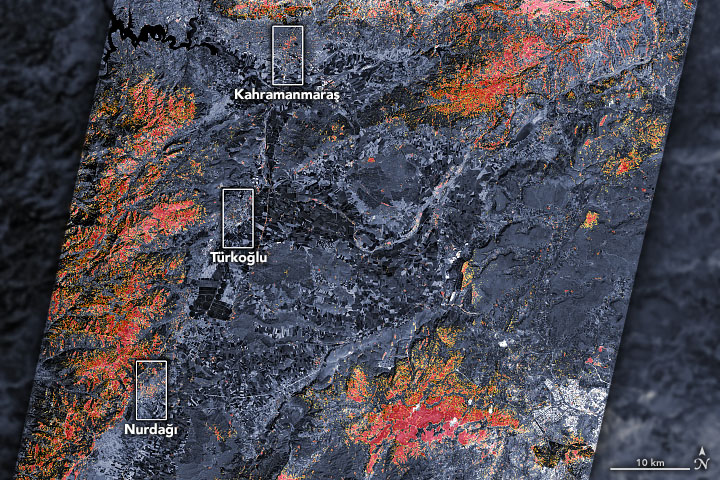

Satellites Assess Earthquake Damage in Turkey

The magnitude 7.8 and 7.5 earthquakes that struck southern Turkey and western Syria on February 6, 2023, caused widespread destruction in both countries.

The initial, stronger earthquake emanated from a fault 11 miles (18 kilometers) below the surface. The shallow depth meant the earthquake produced violent shaking that affected areas hundreds of miles from the epicenter, 16 miles (26 kilometers) east of the city of Nurdağı, Turkey. The second quake followed nine hours later, striking 6 miles (10 kilometers) deep, roughly 2.5 miles (4 kilometers) south-southeast of the Turkish town of Ekinözü. Hundreds of smaller aftershocks occurred in subsequent days.

The preliminary damage proxy map above shows parts of the Turkish cities of Islahiye, Kahramanmaras, and Nurdağı. Dark red pixels represent areas likely to have severe damage to buildings, homes, and infrastructure or changes to landscape, while orange and yellow areas are moderately or partially damaged. Each pixel measures about 100 feet (30 meters) across (about the size of a baseball infield). The damage estimates are most accurate for urban areas and may be less accurate in the mountain and vegetated areas.

The Earth Observatory of Singapore – Remote Sensing Lab and the Advanced Rapid Imaging and Analysis (ARIA) team at NASA’s Jet Propulsion Laboratory and Caltech collaborated to derive the map from data collected by Japan’s Advanced Land Observing Satellite-2 satellite (ALOS-2) on February 8, 2023. The satellite carries a synthetic aperture radar, a sensor that sends pulses of microwaves toward Earth’s surface and records for the reflections of those waves to map the landscape, including buildings. By comparing the February 8 data to observations made by the same satellite before the earthquake (on April 7, 2021 and April 6, 2022), scientists tracked the changes and began to identify areas that were likely damaged.

Additional files are available to download at:

NASA Aria
https://aria-share.jpl.nasa.gov/20230206_Turkey_EQ/

NASA Products for the Turkey Earthquakes 2023

Credit: NASA/JPL-Caltech/USGS/JAXA/Earth Observatory of Singapore – Remote Sensing Lab